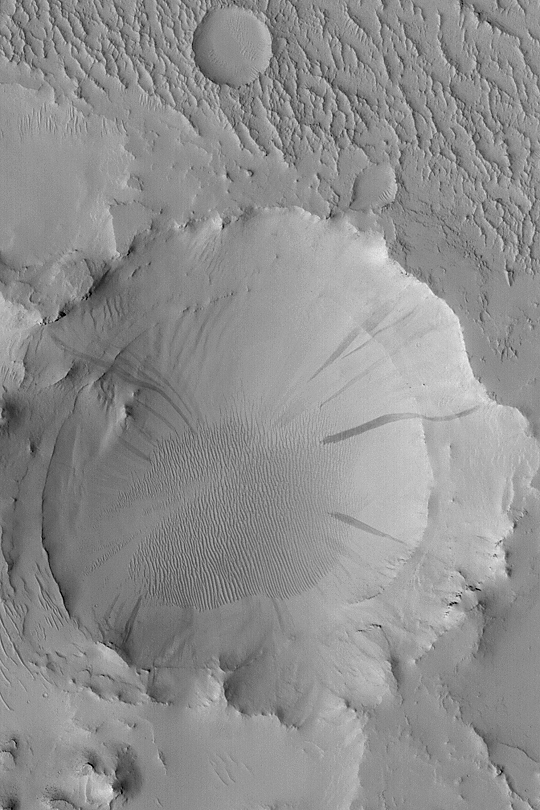

Old Arabian Crater

MGS MOC Release No. MOC2-376, 30 May 2003

This Mars Global Surveyor (MGS) Mars Orbiter Camera (MOC) image shows an old meteor impact crater that was once buried and was then partially-exhumed from within the layered rocks on the floor of a much larger crater in eastern Arabia Terra. The erosion processes that began to exhume the crater, however, stopped some time ago, because today the entire area is covered by a blanket of dust. Avalanches of this dust have created dark streaks on the walls of the partly exhumed crater. This April 2003 image covers an area 3 km (1.9 mi) wide and is located near 20.9°N, 320.8°W. Sunlight illuminates the scene from the lower left.

Credit: NASA/JPL/Malin Space Science Systems